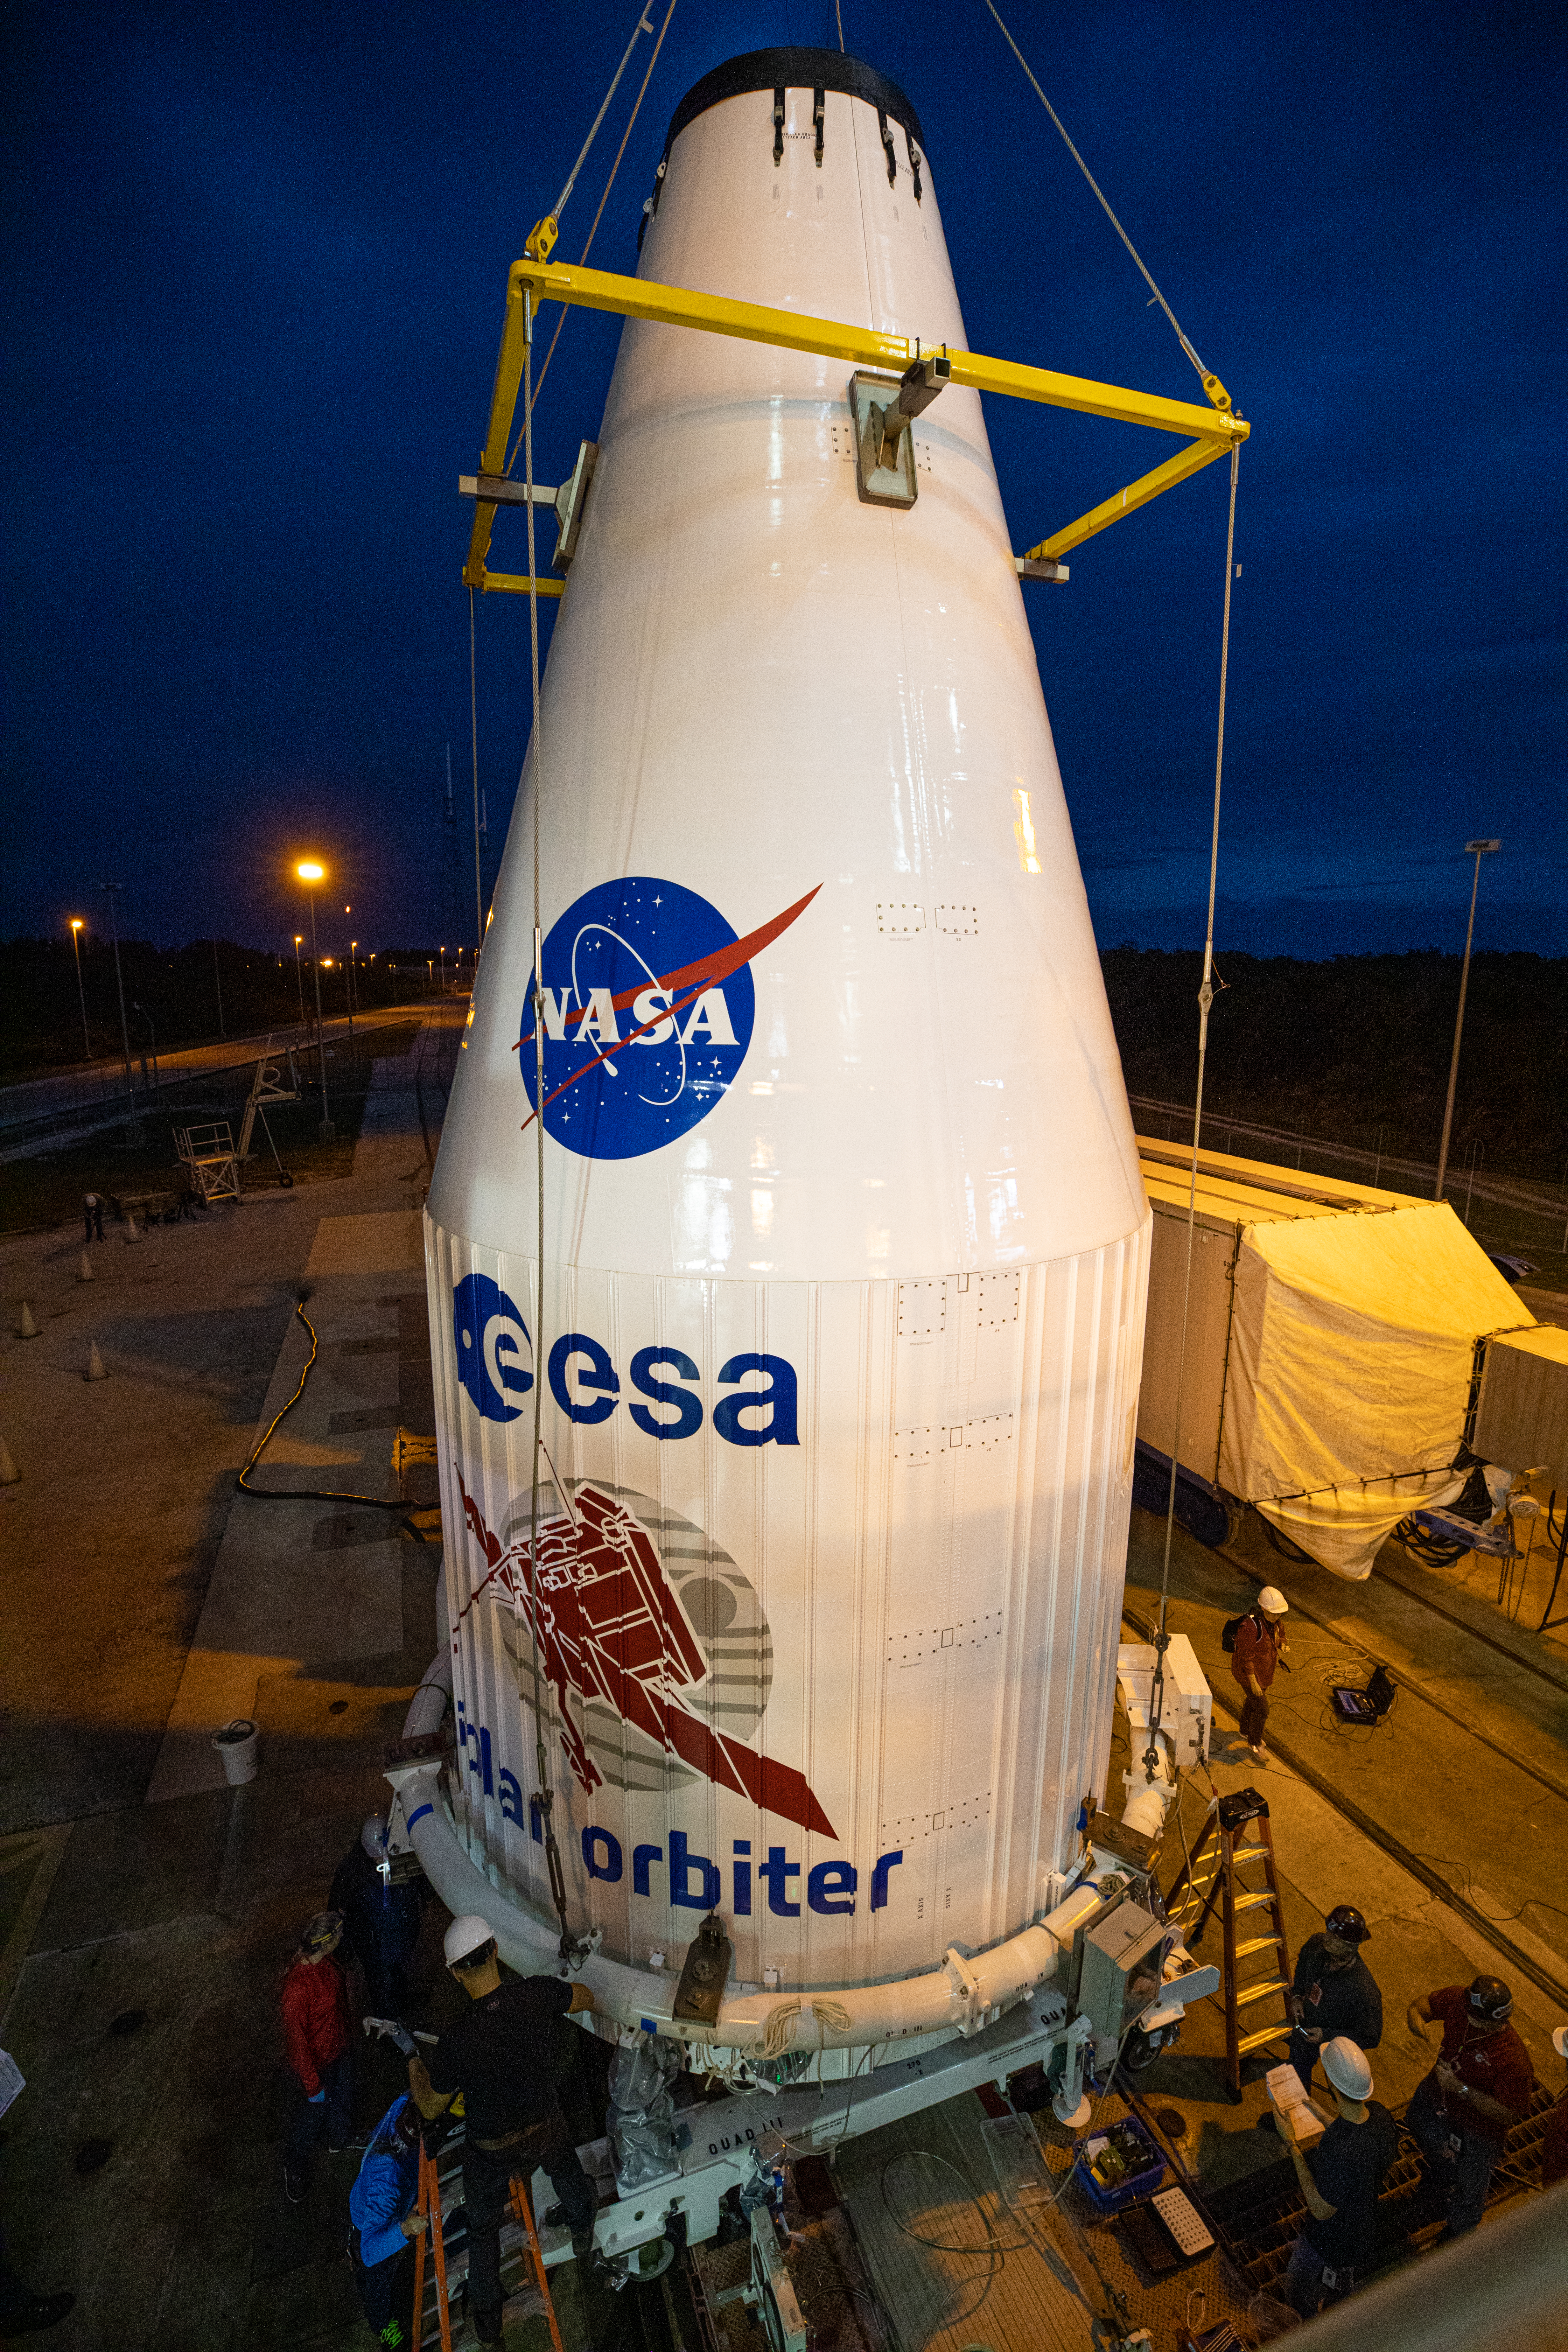

Solar Orbiter Spacecraft Lift and Mate

The United Launch Alliance Atlas V payload fairing, containing the Solar Orbiter spacecraft, is hoisted up by crane at the Vertical Integration Facility at Space Launch Complex 41 on Cape Canaveral Air Force Station in Florida on Jan. 31, 2020. The payload fairing will be mated to the Atlas V rocket. Solar Orbiter is an international cooperative mission between ESA (European Space Agency) and NASA. The mission aims to study the Sun, its outer atmosphere and solar wind. The spacecraft will provide the first images of the Sun’s poles. NASA’s Launch Services Program based at Kennedy is managing the launch. The spacecraft has been developed by Airbus Defence and Space. Solar Orbiter will launch in February 2020 aboard the Atlas V rocket.

Credit: NASA/Ben Smegelsky